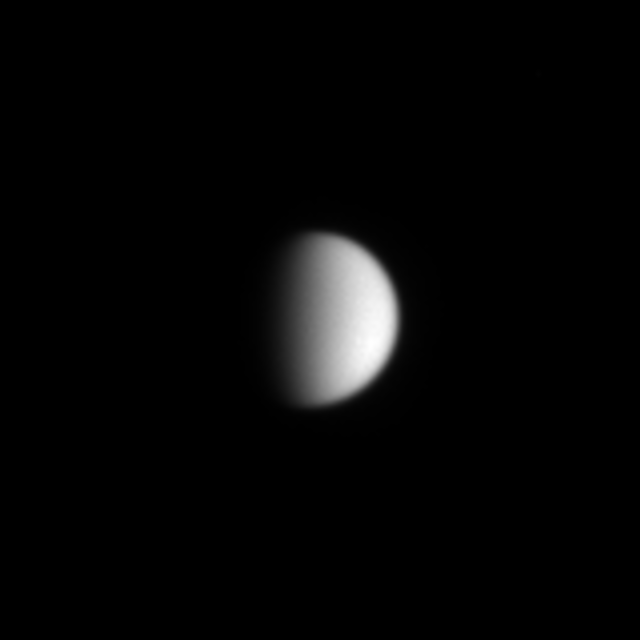

Titan’s Murky Skies

Titan’s featureless atmosphere as seen in visible light glares back at the viewer, challenging Cassini and its piggybacked Huygens probe to expose the moon’s many secrets. The Huygens probe, built by the European Space Agency, along with Cassini’s powerful cameras, will soon penetrate the thick atmospheric haze which enshrouds this moon, which is about the size of Mercury.

The image was taken in visible light with the Cassini spacecraft narrow angle camera on May 23, 2004, from a distance of 21.6 million kilometers (13.4 million miles) from Titan. The image scale is 129 kilometers (80 miles) per pixel. The image was magnified to aid visibility.

The Cassini-Huygens mission is a cooperative project of NASA, the European Space Agency and the Italian Space Agency. The Jet Propulsion Laboratory, a division of the California Institute of Technology in Pasadena, manages the Cassini-Huygens mission for NASA’s Office of Space Science, Washington, D.C. The Cassini orbiter and its two onboard cameras, were designed, developed and assembled at JPL. The imaging team is based at the Space Science Institute, Boulder, Colo.

Credit: NASA/JPL/Space Science Institute